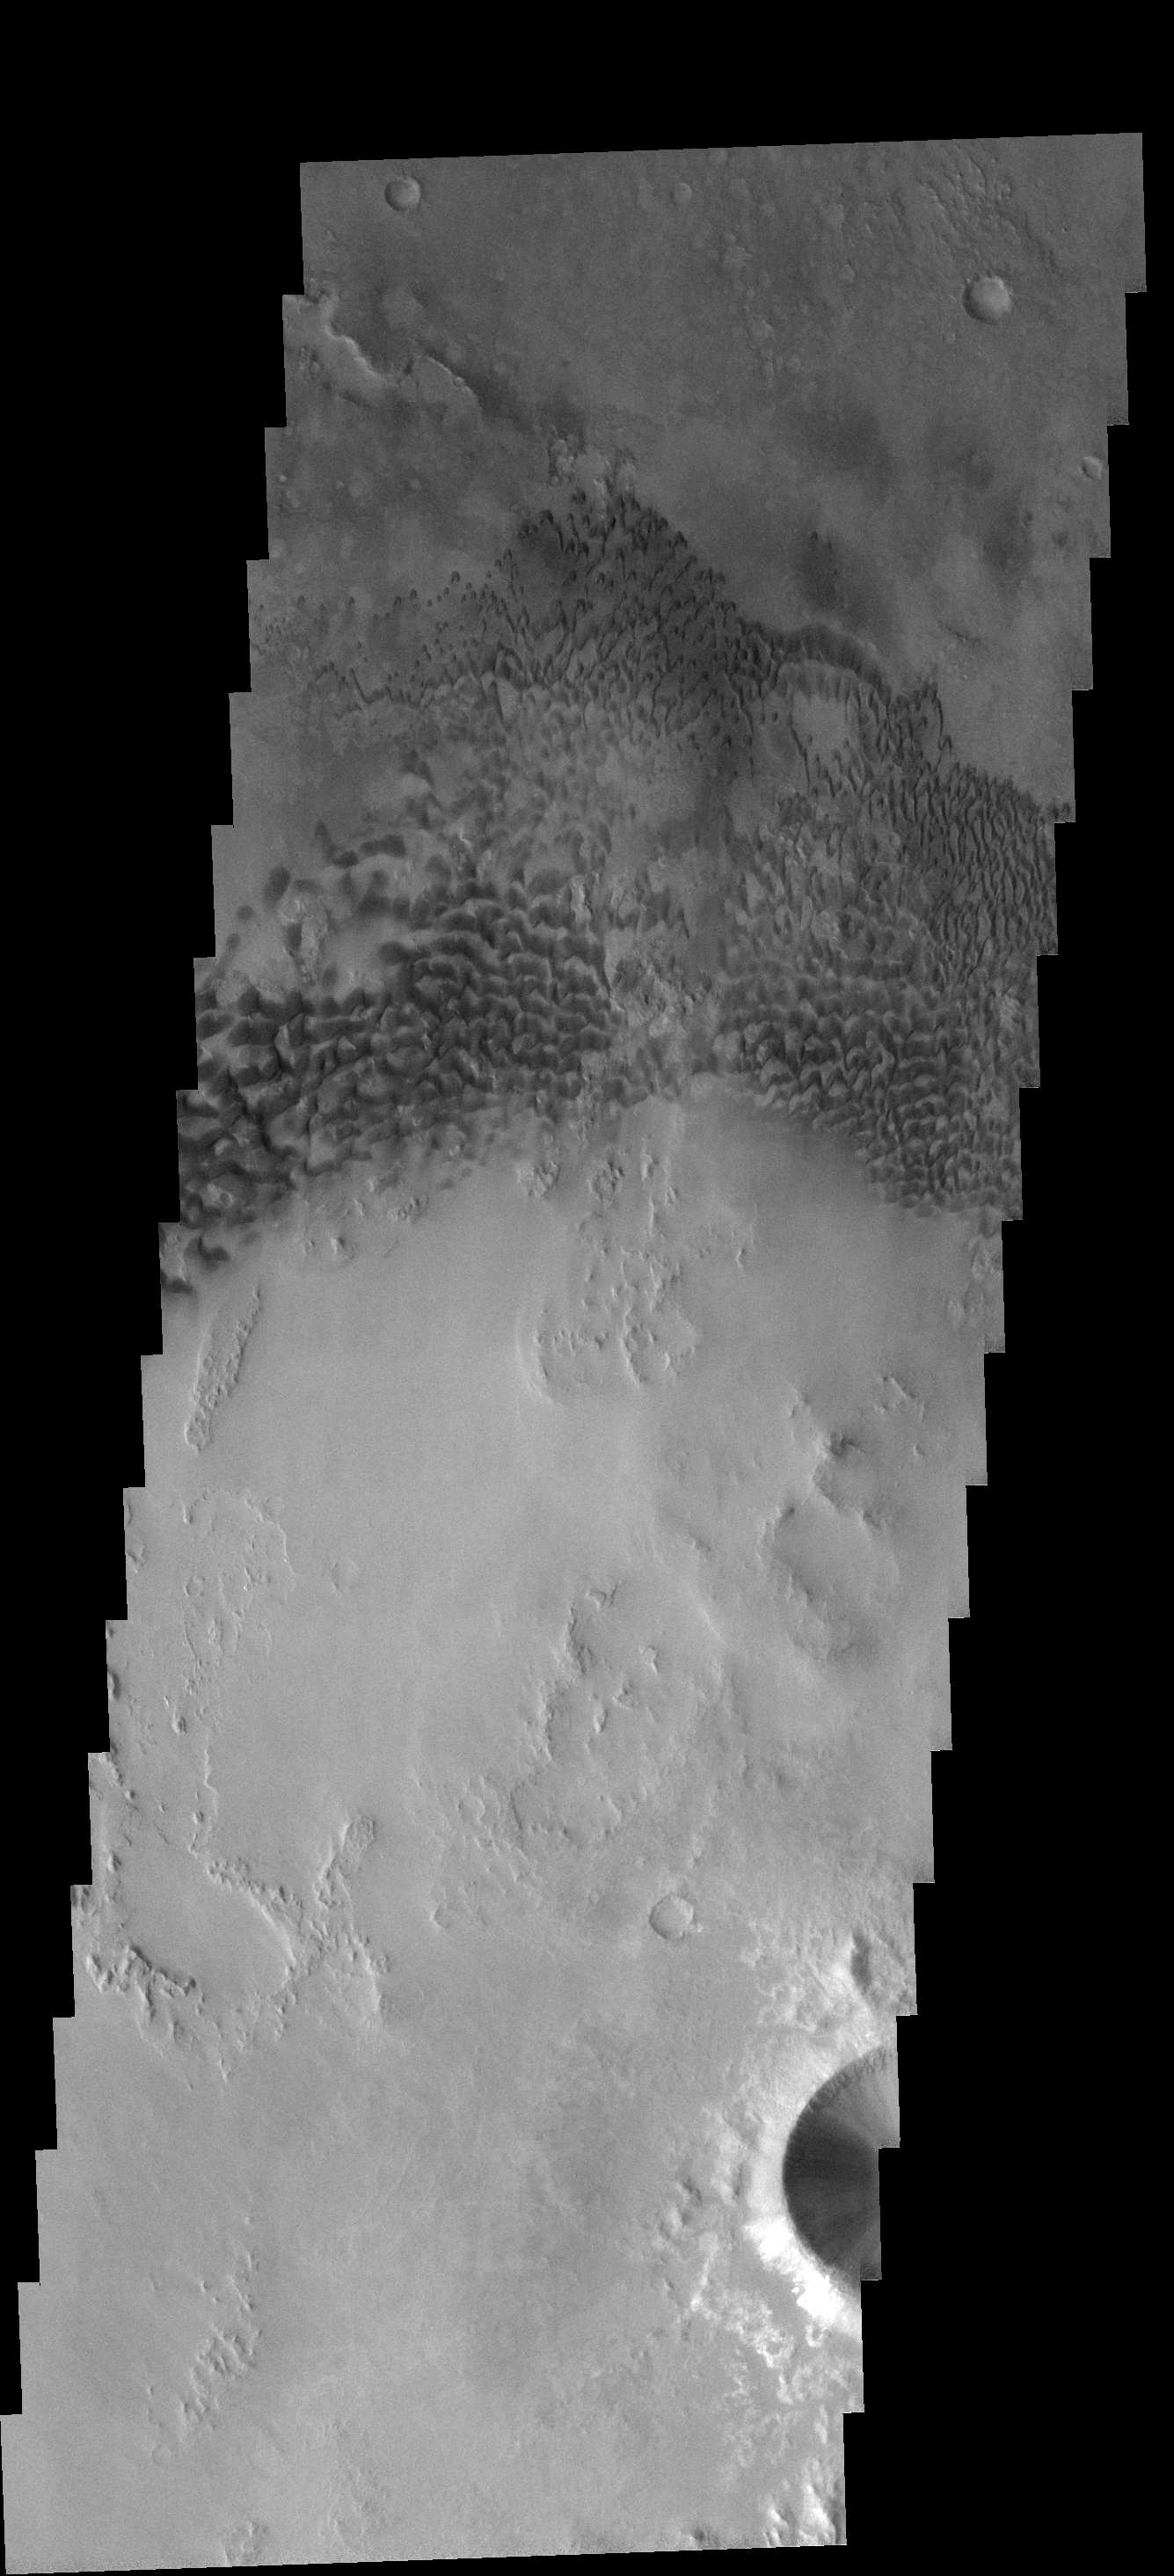

Holden Crater Dunes

These dunes occur on the floor of Holden Crater.

Image information: VIS instrument. Latitude 25.8S, Longitude 326.5E. 17 meter/pixel resolution.

Note: this THEMIS visual image has not been radiometrically nor geometrically calibrated for this preliminary release. An empirical correction has been performed to remove instrumental effects. A linear shift has been applied in the cross-track and down-track direction to approximate spacecraft and planetary motion. Fully calibrated and geometrically projected images will be released through the Planetary Data System in accordance with Project policies at a later time.

NASA’s Jet Propulsion Laboratory manages the 2001 Mars Odyssey mission for NASA’s Office of Space Science, Washington, D.C. The Thermal Emission Imaging System (THEMIS) was developed by Arizona State University, Tempe, in collaboration with Raytheon Santa Barbara Remote Sensing. The THEMIS investigation is led by Dr. Philip Christensen at Arizona State University. Lockheed Martin Astronautics, Denver, is the prime contractor for the Odyssey project, and developed and built the orbiter. Mission operations are conducted jointly from Lockheed Martin and from JPL, a division of the California Institute of Technology in Pasadena.

Credit: NASA/JPL/ASU